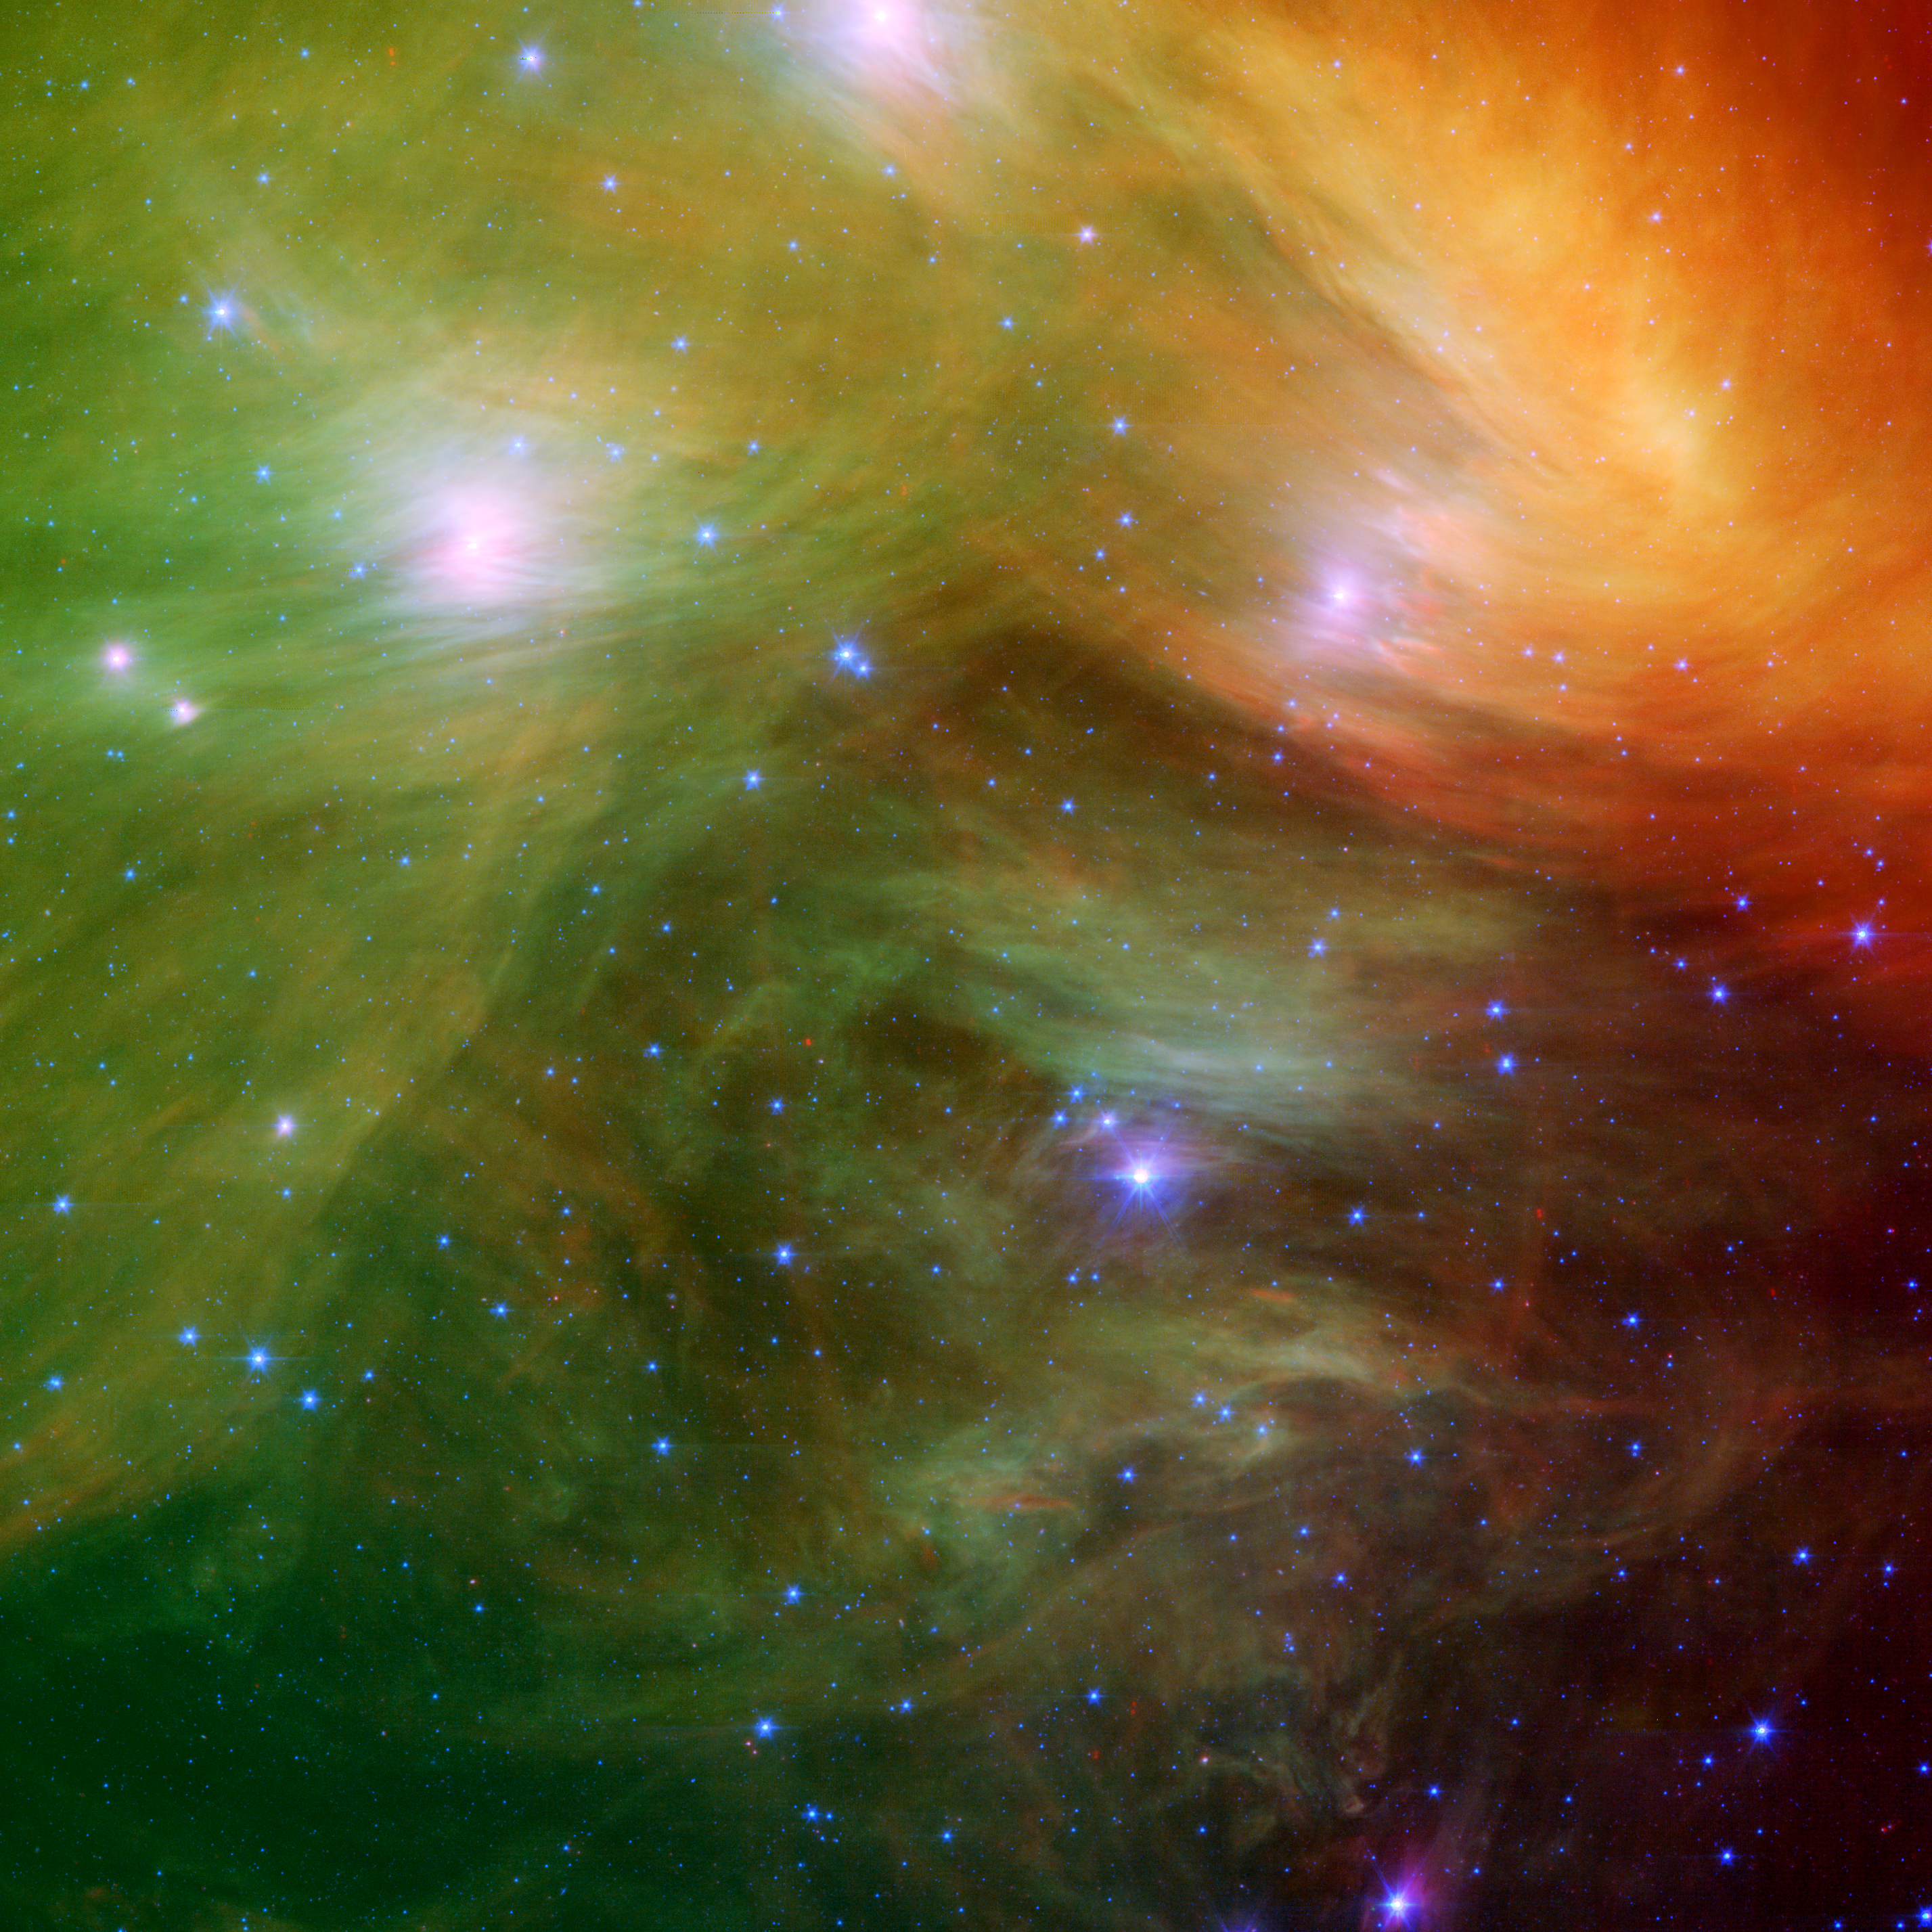

The Seven Sisters Pose for Spitzer

The Seven Sisters, also known as the Pleiades star cluster, seem to float on a bed of feathers in a new infrared image from NASA’s Spitzer Space Telescope. Clouds of dust sweep around the stars, swaddling them in a cushiony veil.

The Pleiades, located more than 400 light-years away in the Taurus constellation, are the subject of many legends and writings. Greek mythology holds that the flock of stars was transformed into celestial doves by Zeus to save them from a pursuant Orion. The 19th-century poet Alfred Lord Tennyson described them as “glittering like a swarm of fireflies tangled in a silver braid.”

The star cluster was born when dinosaurs still roamed the Earth, about 100 million years ago. It is significantly younger than our 5-billion-year-old sun. The brightest members of the cluster, also the highest-mass stars, are known in Greek mythology as two parents, Atlas and Pleione, and their seven daughters, Alcyone, Electra, Maia, Merope, Taygeta, Celaeno and Asterope. There are thousands of additional lower-mass members, including many stars like our sun. Some scientists believe that our sun grew up in a crowded region like the Pleiades, before migrating to its present, more isolated home.

The new infrared image from Spitzer highlights the “tangled silver braid” mentioned in the poem by Tennyson. This spider-web-like network of filaments, colored yellow, green and red in this view, is made up of dust associated with the cloud through which the cluster is traveling. The densest portion of the cloud appears in yellow and red, and the more diffuse outskirts are shown in green hues. One of the parent stars, Atlas, can be seen at the bottom, while six of the sisters are visible at top. Additional stars in the cluster are sprinkled throughout the picture in blue.

The Spitzer data also reveal never-before-seen brown dwarfs, or “failed stars,” and disks of planetary debris (not pictured). John Stauffer of NASA’s Spitzer Space Telescope mission says Spitzer’s infrared vision allows astronomers to better study the cooler, lower-mass stars in the region, which are much fainter when viewed in optical light. Stauffer, who admits to being biased because the Pleiades is his favorite astronomical object, says the cluster is the perfect laboratory for understanding the evolution of stars.

This image is made up of data taken by Spitzer’s multiband imaging photometer and its infrared array camera. Light with a wavelength of 4.5 microns is blue; light of 8 microns is green; and light of 24 microns is red.

Venus and Pleiades Mingle in the Sky
The sky chart in figure 1 illustrates the Venus-Pleiades encounter that reached its closest approach on April 11, 2007. The Pleiades are a tight gem-like cluster of stars that resemble a tiny dipper (but should not be confused with the Little Dipper constellation). If you look west shortly after sunset, Venus will be the brightest object in the sky. If the skies are clear and dark, you’ll also see the Pleiades twinkling above Venus. On April 19, the moon will join the party, sliding between Venus and the Pleiades. Viewers in the northern and southern hemispheres will be able to witness the event.

Credit: NASA/JPL-Caltech